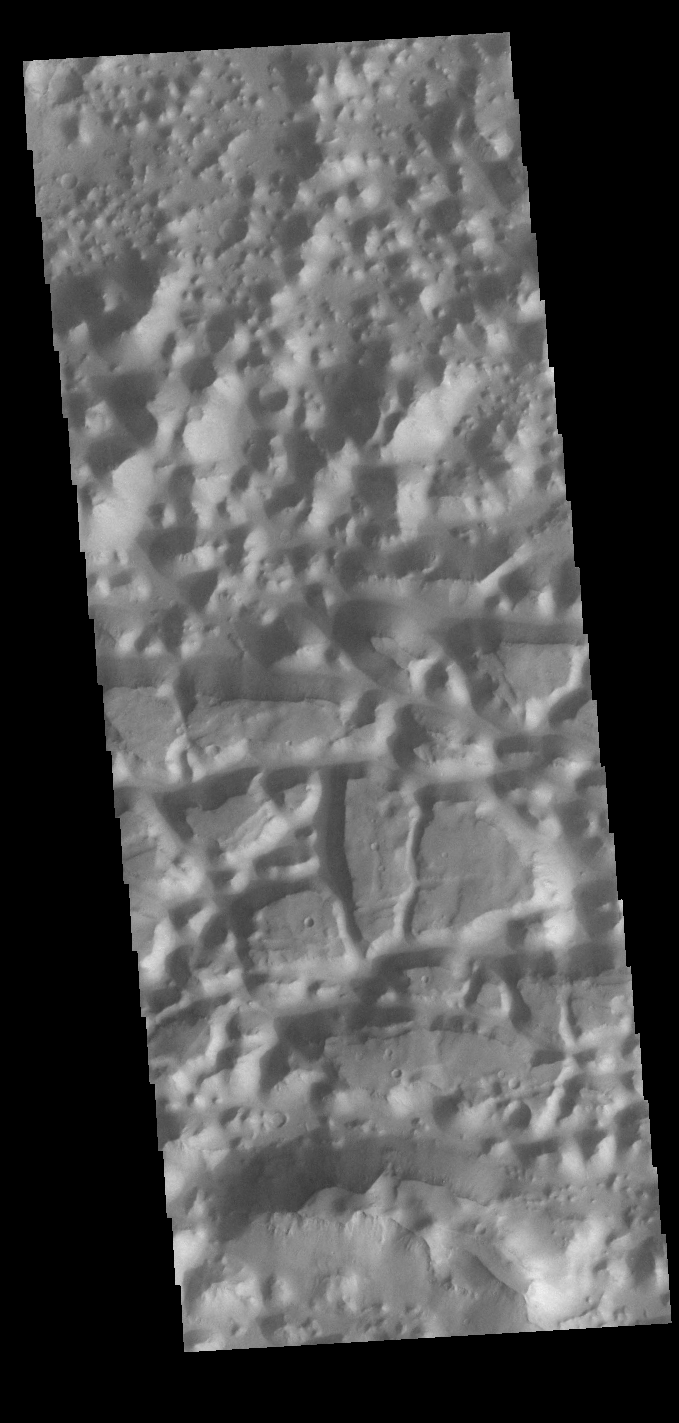

Chaos

Chaos terrain is typified by regions of blocky, often steep sided, mesas interspersed with deep valleys. With time and erosion the valleys widen and the mesas become smaller. In this region south of Eos Chasma there are regions where the mesas have eroded down into small hills (top of the image), as well as large, steep sided mesas (center to bottom of the image).

Credit: NASA/JPL-Caltech/ASU